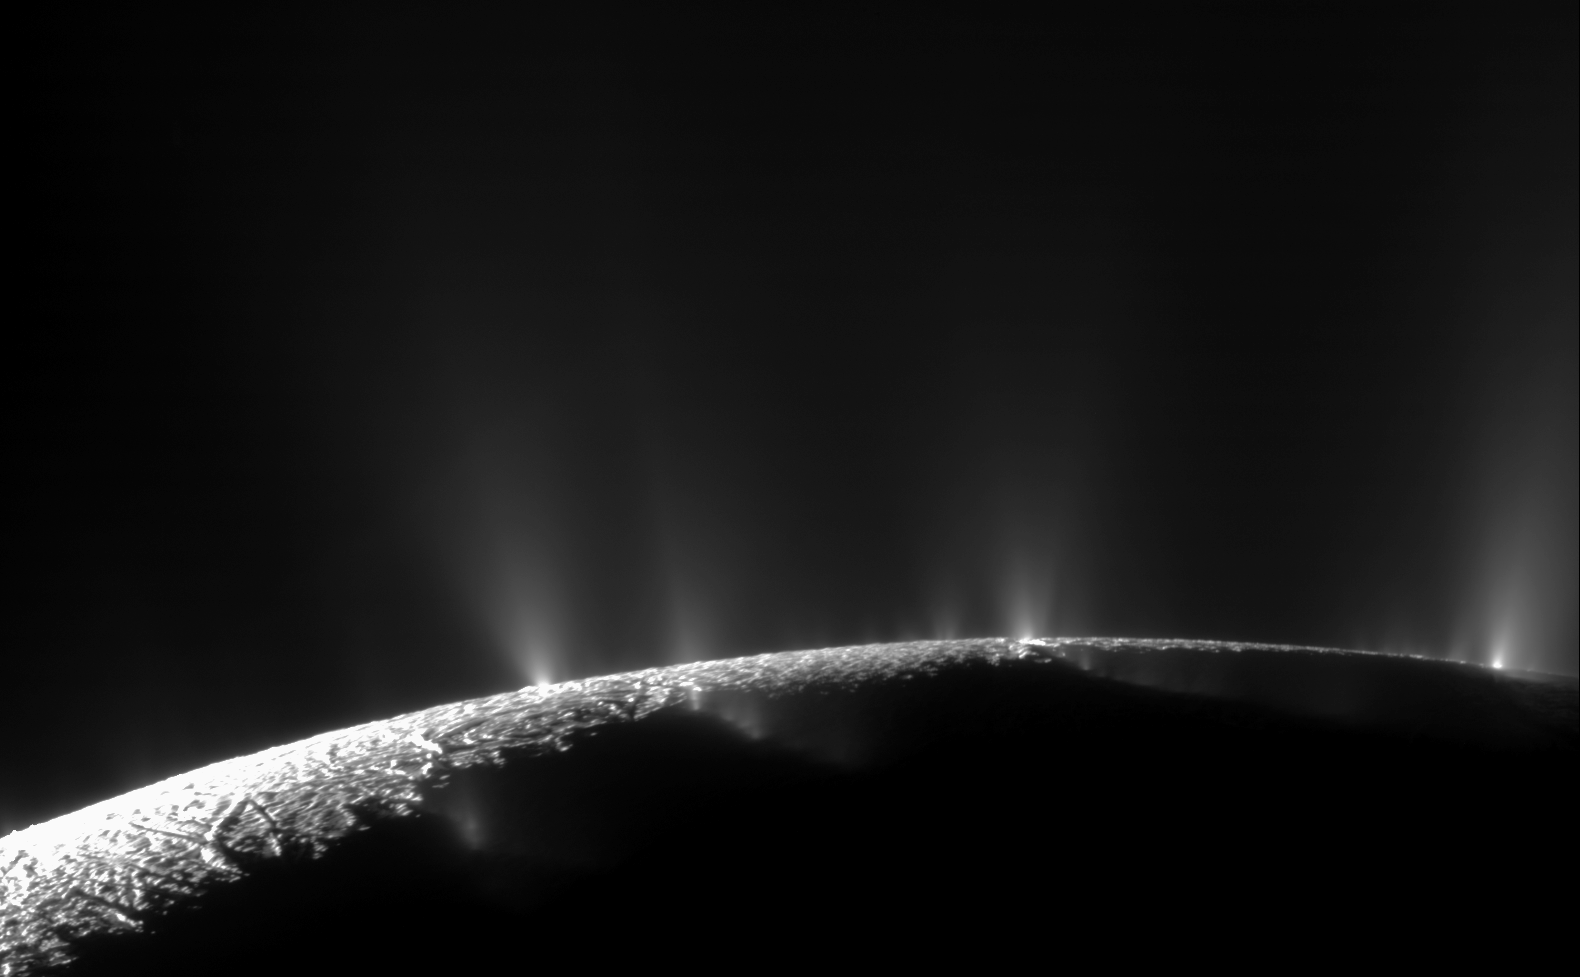

Bursting at the Seams: the Geyser Basin of Enceladus

Dramatic plumes, both large and small, spray water ice and vapor from many locations along the famed “tiger stripes” near the south pole of Saturn’s moon Enceladus. The tiger stripes are four prominent, approximately 84-mile- (135-kilometer-) long fractures that cross the moon’s south polar terrain.

This two-image mosaic is one of the highest resolution views acquired by Cassini during its imaging survey of the geyser basin capping the southern hemisphere of Saturn’s moon Enceladus. It clearly shows the curvilinear arrangement of geysers, erupting from the fractures. .From left to right, the fractures are Alexandria, Cairo, Baghdad, and Damascus.

As a result of this survey, 101 geysers were discovered: 100 have been located on one of the tiger stripes (PIA17188), and the three-dimensional configurations of 98 of these geysers have also been determined (PIA17186). The source location of the remaining geyser could not be definitively established. These results, together with those of other Cassini instruments, now strongly suggest that the geysers have their origins in the sea known to exist beneath the ice underlying the south polar terrain.

These findings from the imaging survey, of which the two images composing this mosaic are a part, were presented in a paper by Porco, DiNino, and Nimmo and published in the online version of the Astronomical Journal in July 2014: http://dx.doi.org/10.1088/0004-6256/148/3/45.

A companion paper, by Nimmo et al. is available at: http://dx.doi.org/10.1088/0004-6256/148/3/46.

The Cassini-Huygens mission is a cooperative project of NASA, the European Space Agency and the Italian Space Agency. NASA’s Jet Propulsion Laboratory, a division of the California Institute of Technology in Pasadena, manages the mission for NASA’s Science Mission Directorate, Washington. The Cassini orbiter and its two onboard cameras were designed, developed and assembled at JPL. The imaging operations center is based at the Space Science Institute in Boulder, Colo.

For more information about the Cassini-Huygens mission visit http://saturn.jpl.nasa.gov and http://www.nasa.gov/cassini. The Cassini imaging team homepage is at http://ciclops.org.

Photojournal note: This image has been rotated 180 degrees from its original orientation published on February 2, 2010.

Credit: NASA/JPL/Space Science Institute